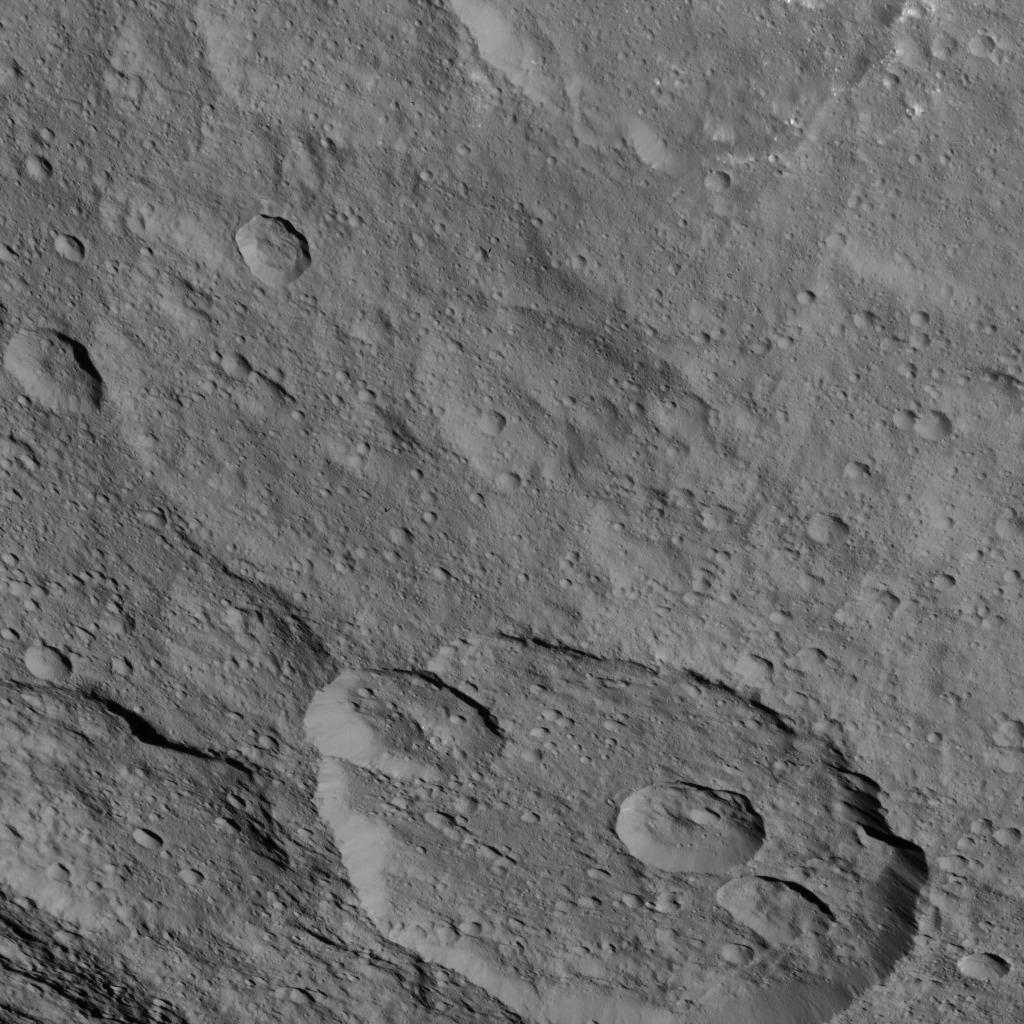

Dawn HAMO Image 38

This image, taken by NASA’s Dawn spacecraft, shows a portion of the southern hemisphere of dwarf planet Ceres from an altitude of 915 miles (1,470 kilometers). The image was taken on Sept. 20, 2015, and has a resolution of 450 feet (140 meters) per pixel.

Dawn’s mission is managed by JPL for NASA’s Science Mission Directorate in Washington. Dawn is a project of the directorate’s Discovery Program, managed by NASA’s Marshall Space Flight Center in Huntsville, Alabama. UCLA is responsible for overall Dawn mission science. Orbital ATK, Inc., in Dulles, Virginia, designed and built the spacecraft. The German Aerospace Center, the Max Planck Institute for Solar System Research, the Italian Space Agency and the Italian National Astrophysical Institute are international partners on the mission team.

Credit: NASA/JPL-Caltech/UCLA/MPS/DLR/IDA